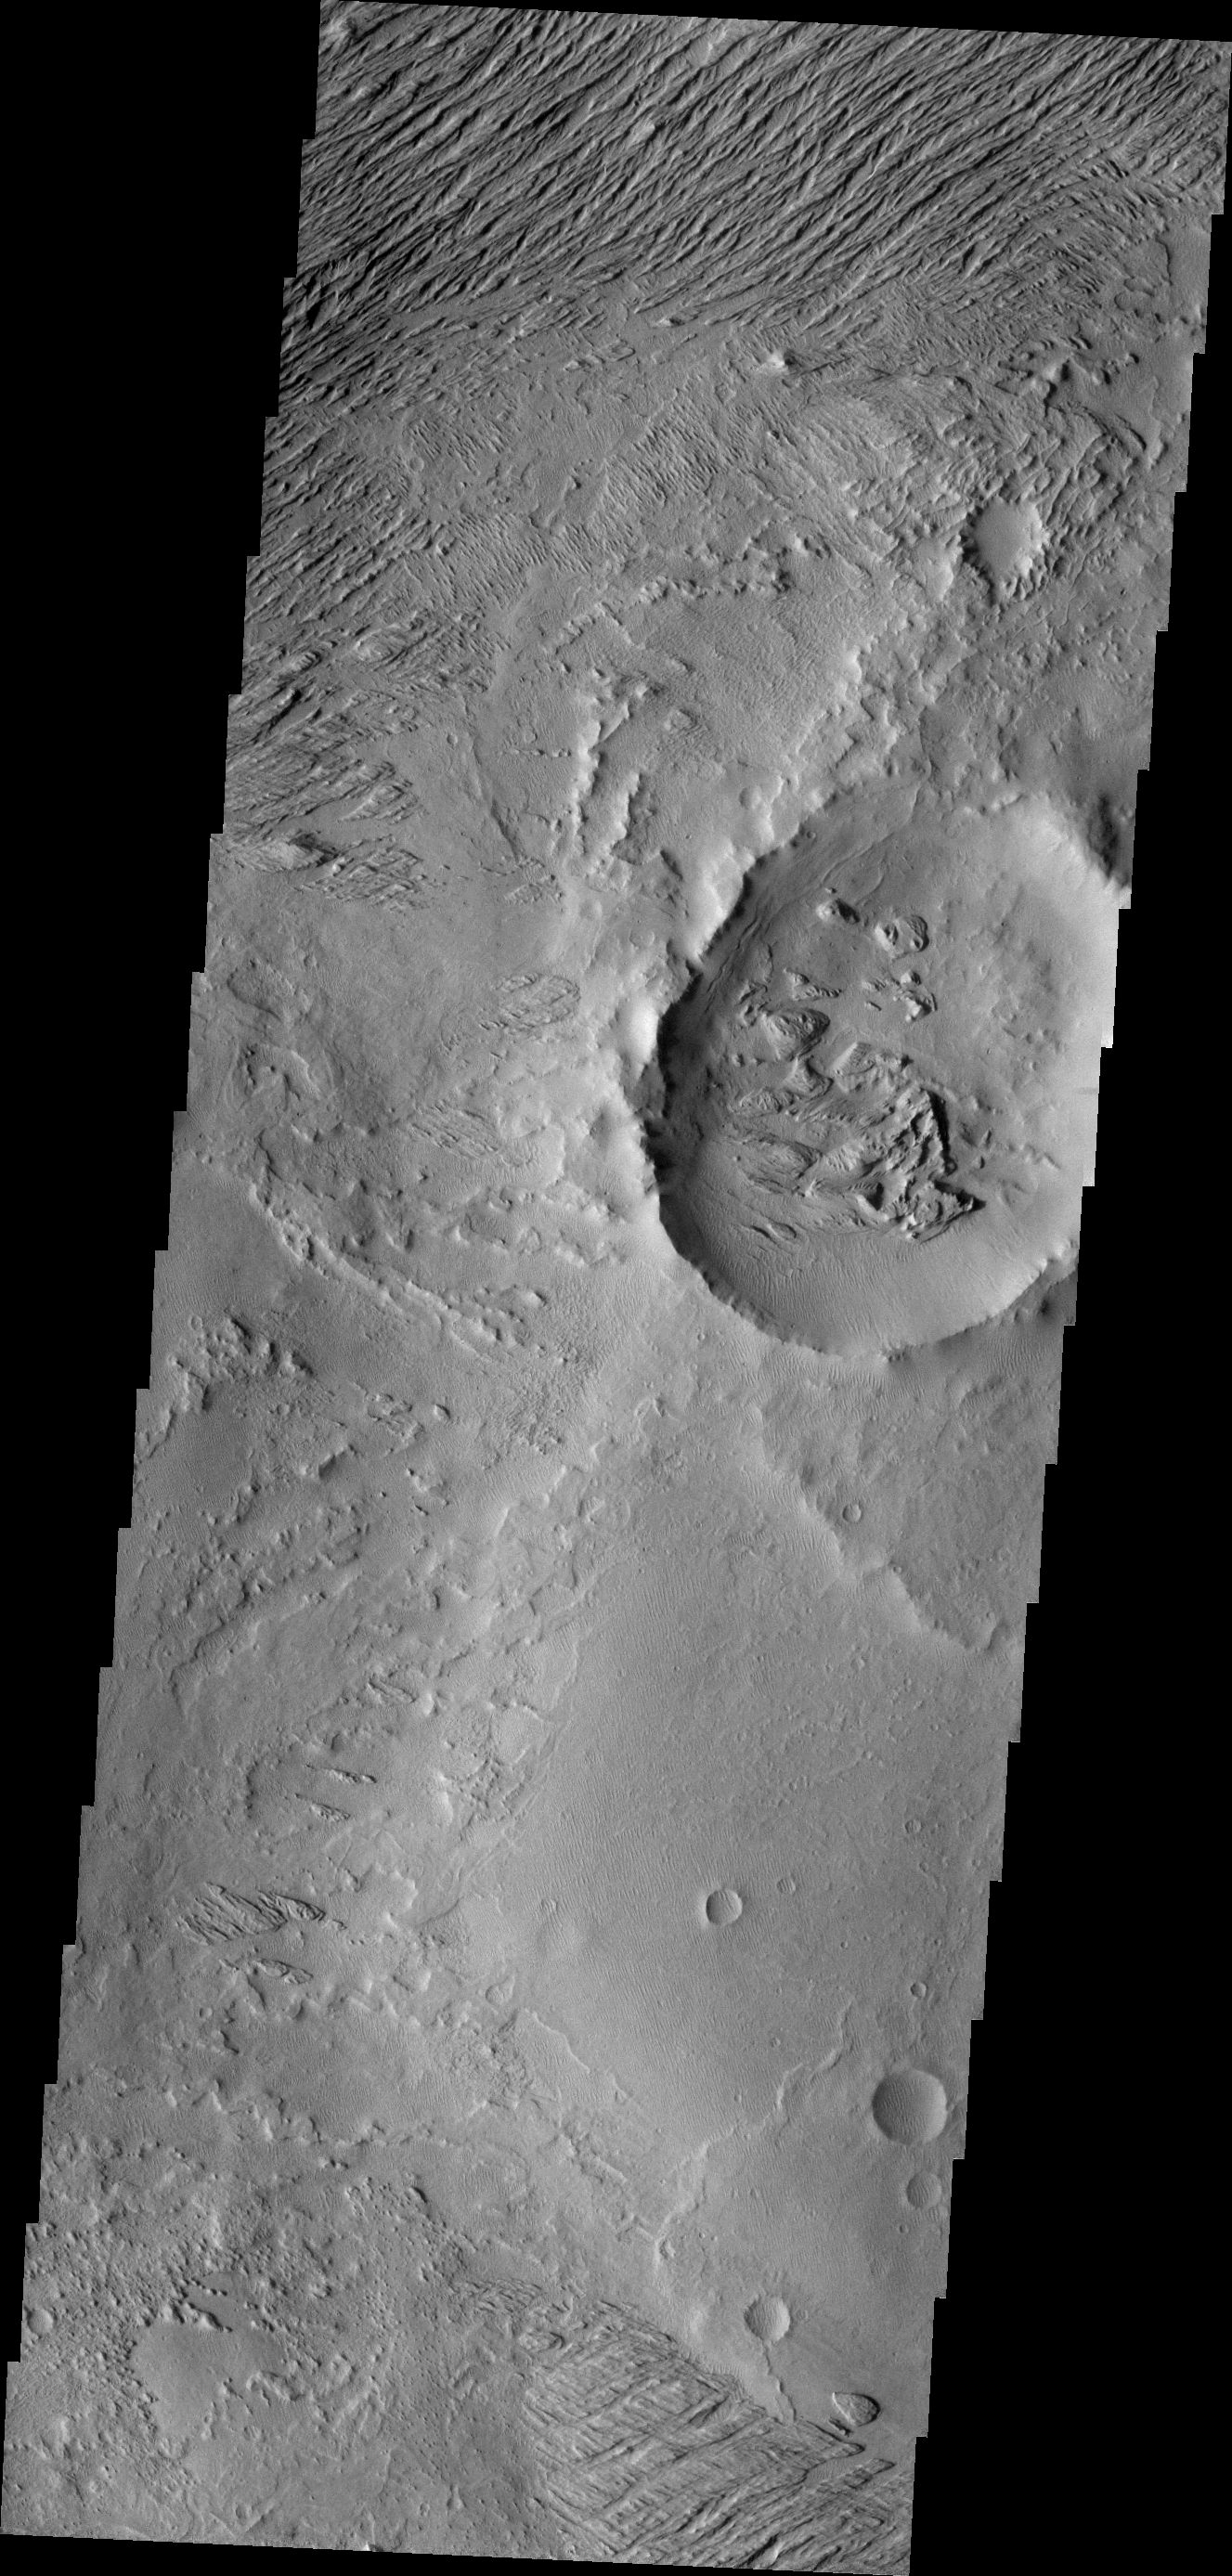

Wind Action

Winds in this region are sculpting and removing poorly cemented materials.

Image information: VIS instrument. Latitude -3.8N, Longitude 153.4E. 18 meter/pixel resolution.

Please see the THEMIS Data Citation Note for details on crediting THEMIS images.

Note: this THEMIS visual image has not been radiometrically nor geometrically calibrated for this preliminary release. An empirical correction has been performed to remove instrumental effects. A linear shift has been applied in the cross-track and down-track direction to approximate spacecraft and planetary motion. Fully calibrated and geometrically projected images will be released through the Planetary Data System in accordance with Project policies at a later time.

NASA’s Jet Propulsion Laboratory manages the 2001 Mars Odyssey mission for NASA’s Office of Space Science, Washington, D.C. The Thermal Emission Imaging System (THEMIS) was developed by Arizona State University, Tempe, in collaboration with Raytheon Santa Barbara Remote Sensing. The THEMIS investigation is led by Dr. Philip Christensen at Arizona State University. Lockheed Martin Astronautics, Denver, is the prime contractor for the Odyssey project, and developed and built the orbiter. Mission operations are conducted jointly from Lockheed Martin and from JPL, a division of the California Institute of Technology in Pasadena.

Credit: NASA/JPL/ASU